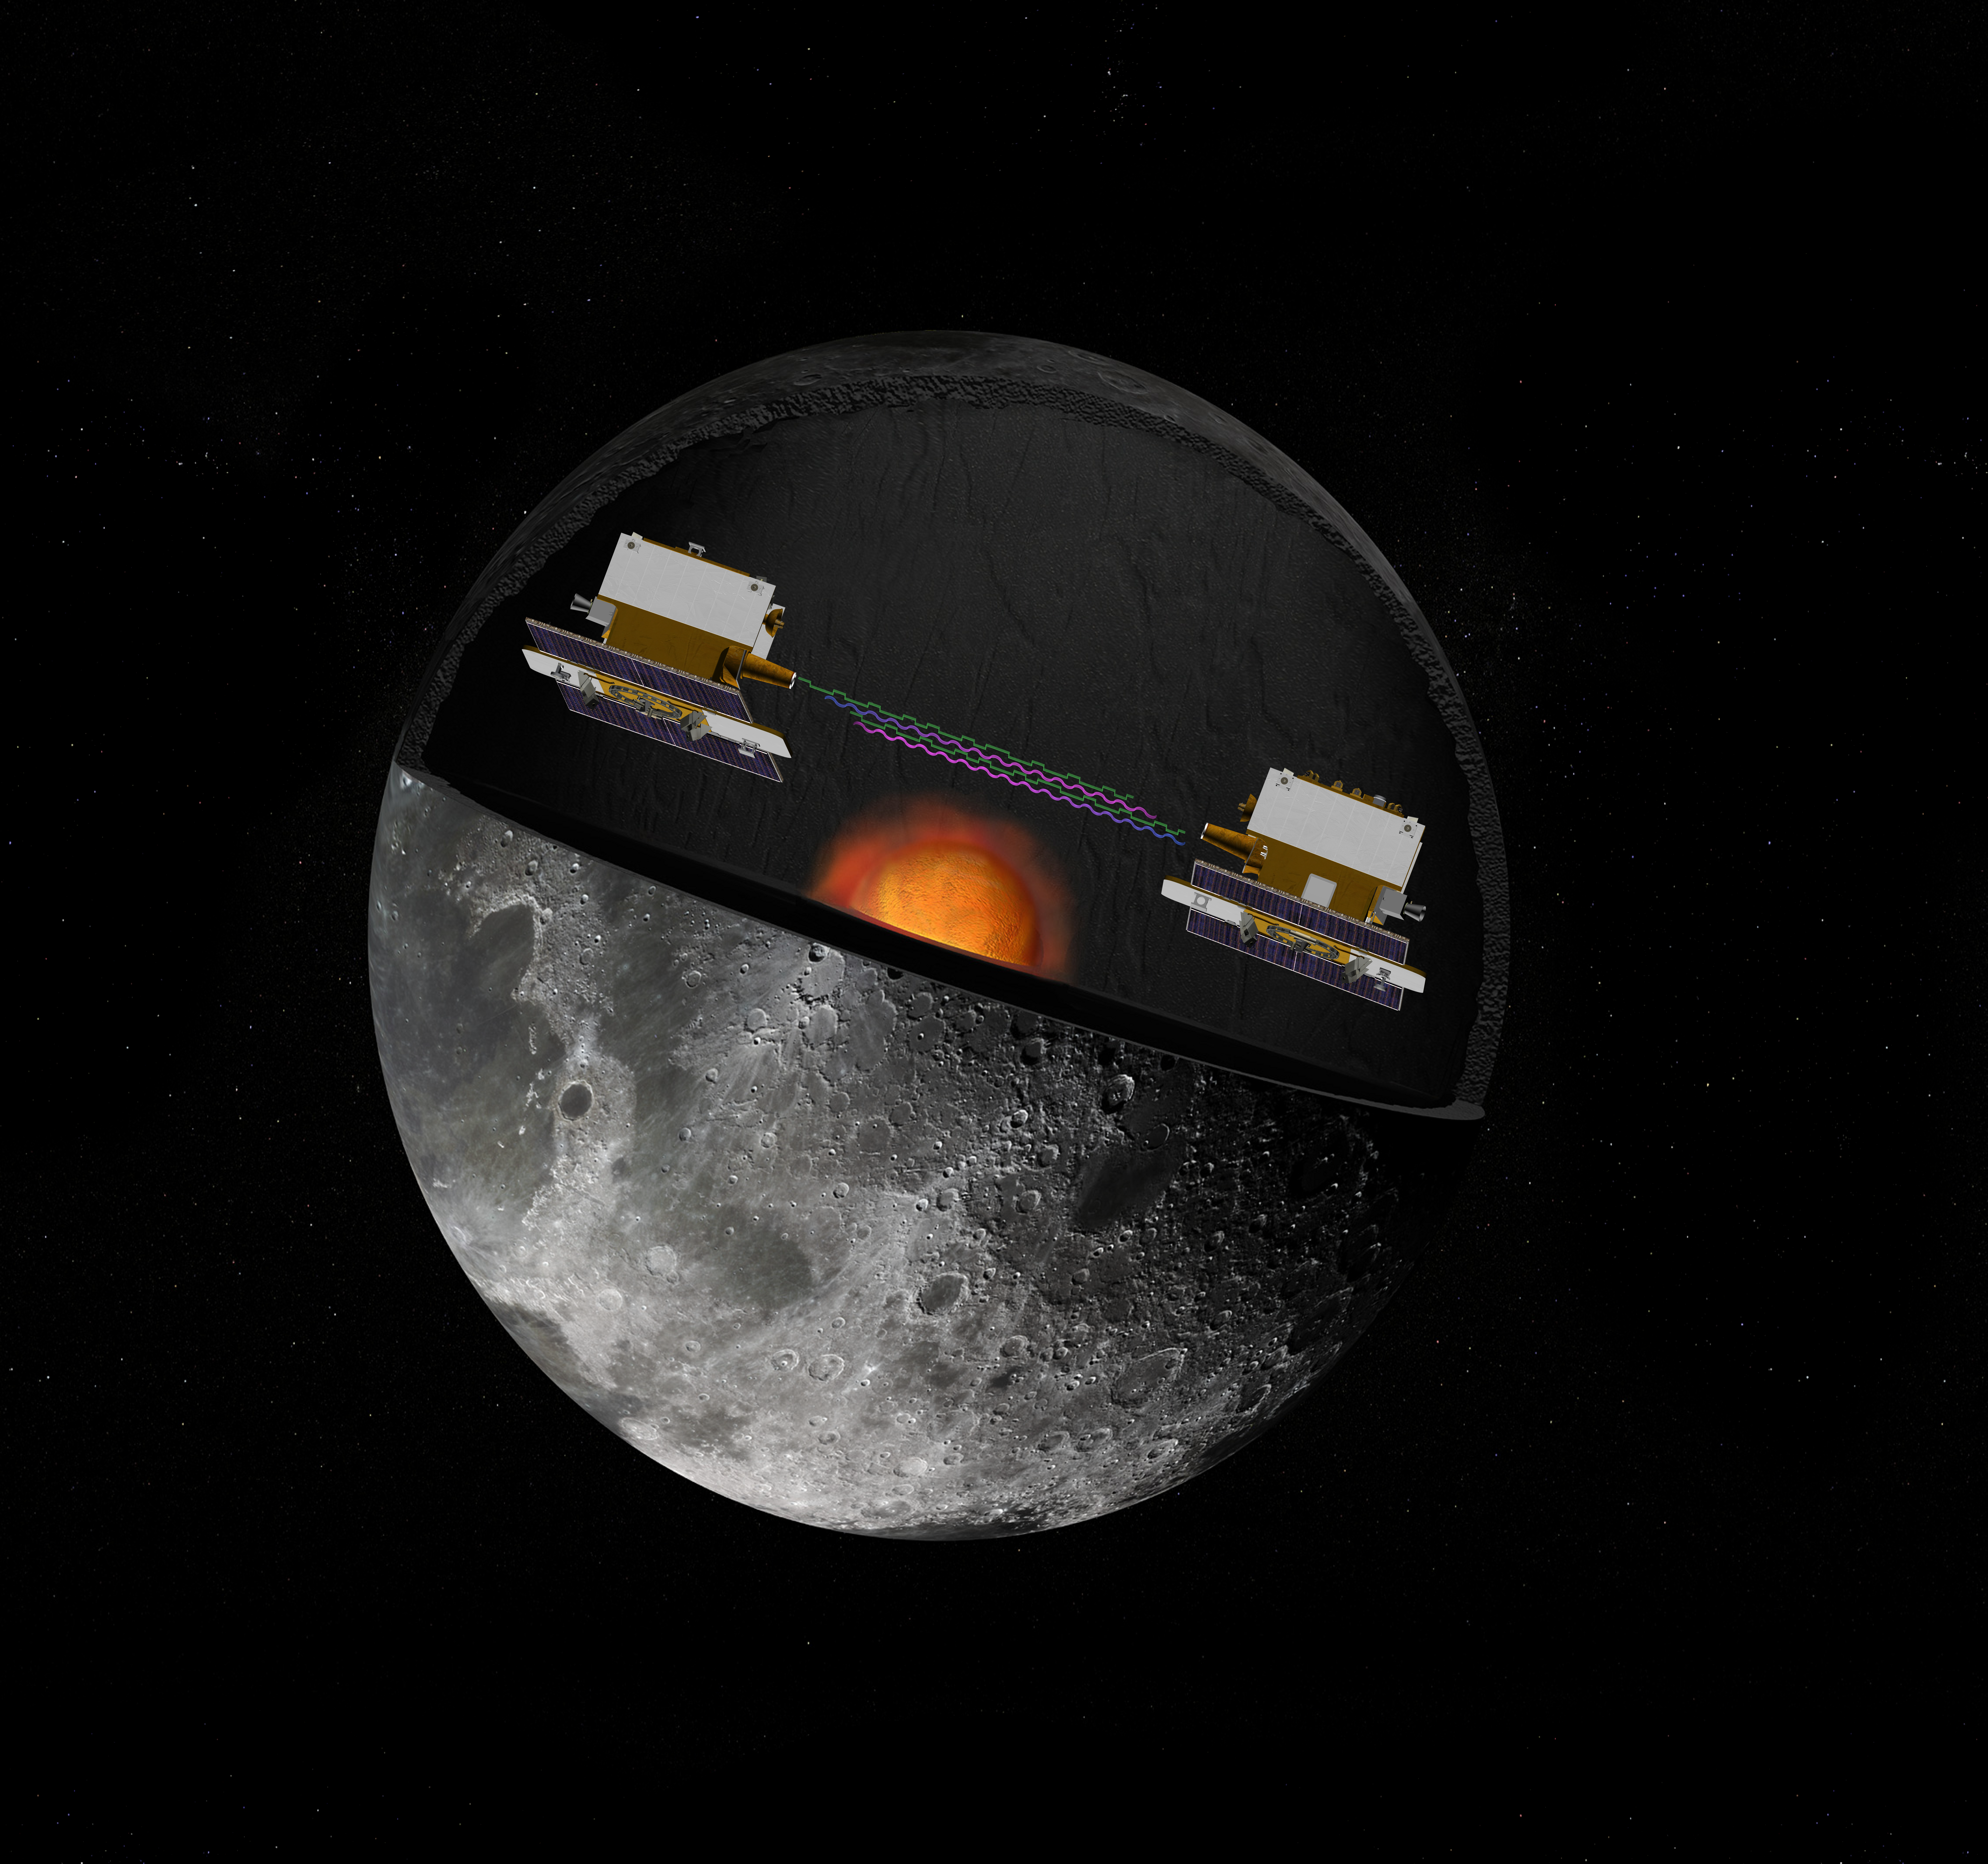

GRAIL’s Twin Spacecraft — Crust to Core (Artist’s Concept)

The Gravity Recovery and Interior Laboratory (GRAIL) mission utilizes the technique of twin spacecraft flying in formation with a known altitude above the lunar surface and known separation distance to investigate the gravity field of the moon in unprecedented detail. The technique utilizes radio links between the two spacecraft as well as radio links to stations on Earth. The mission also will answer longstanding questions about Earth’s moon, including a possible inner core, and provide scientists with a better understanding of how Earth and other rocky planets in the solar system formed. GRAIL is a part of NASA’s Discovery Program.

Credit: NASA/JPL